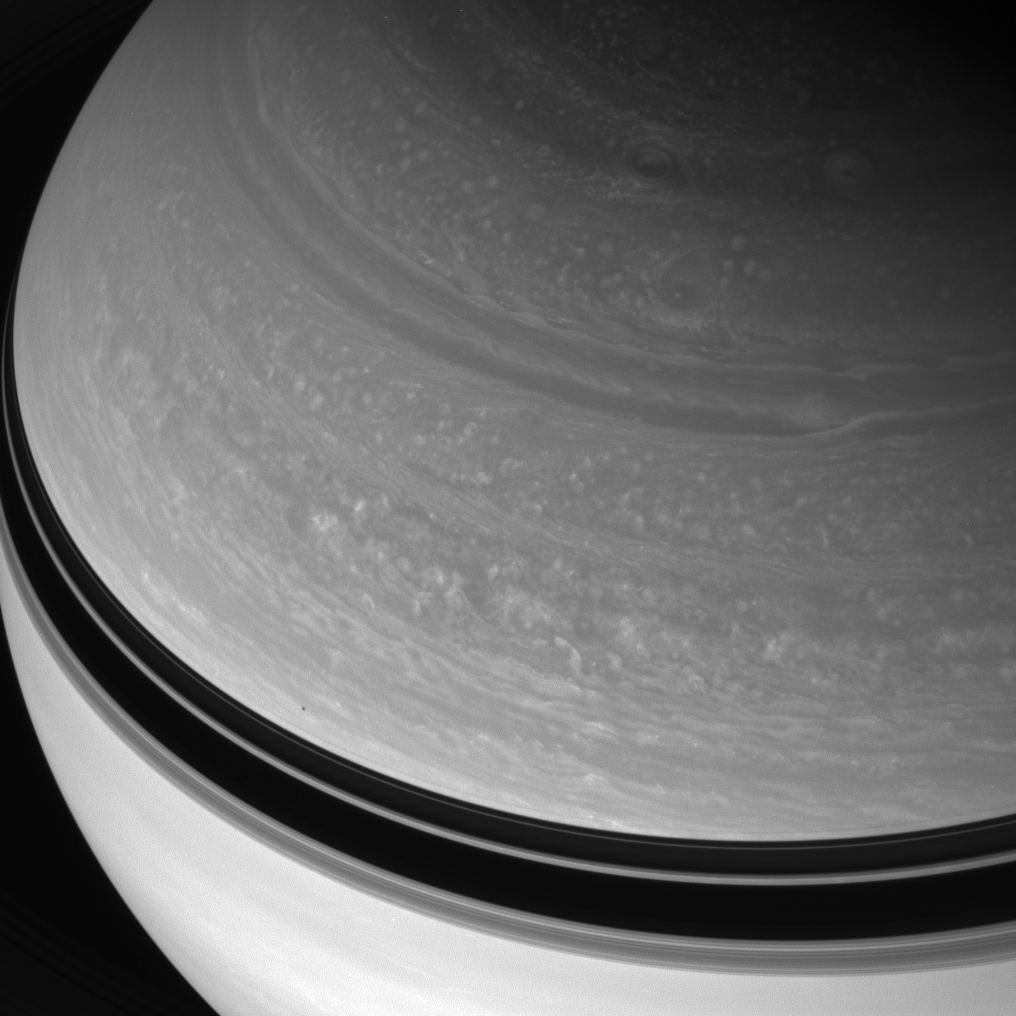

Above the Storms

Great circular vortices churn through Saturn’s northern skies. The planet wears the shadow of its rings as a dark belt.

Just above that belt is the shadow of 181-kilometer (113-mile) wide Janus.

This view was acquired from 38 degrees above the Saturn’s equator.

The image was taken with the Cassini spacecraft wide-angle camera on Jan. 13, 2008 using a spectral filter sensitive to wavelengths of infrared light centered at 752 nanometers. The view was obtained at a distance of approximately 1.2 million kilometers (746,000 miles) from Saturn. Image scale is 68 kilometers (42 miles) per pixel.

The Cassini-Huygens mission is a cooperative project of NASA, the European Space Agency and the Italian Space Agency. The Jet Propulsion Laboratory, a division of the California Institute of Technology in Pasadena, manages the mission for NASA’s Science Mission Directorate, Washington, D.C. The Cassini orbiter and its two onboard cameras were designed, developed and assembled at JPL. The imaging operations center is based at the Space Science Institute in Boulder, Colo.

Credit: NASA/JPL/Space Science Institute